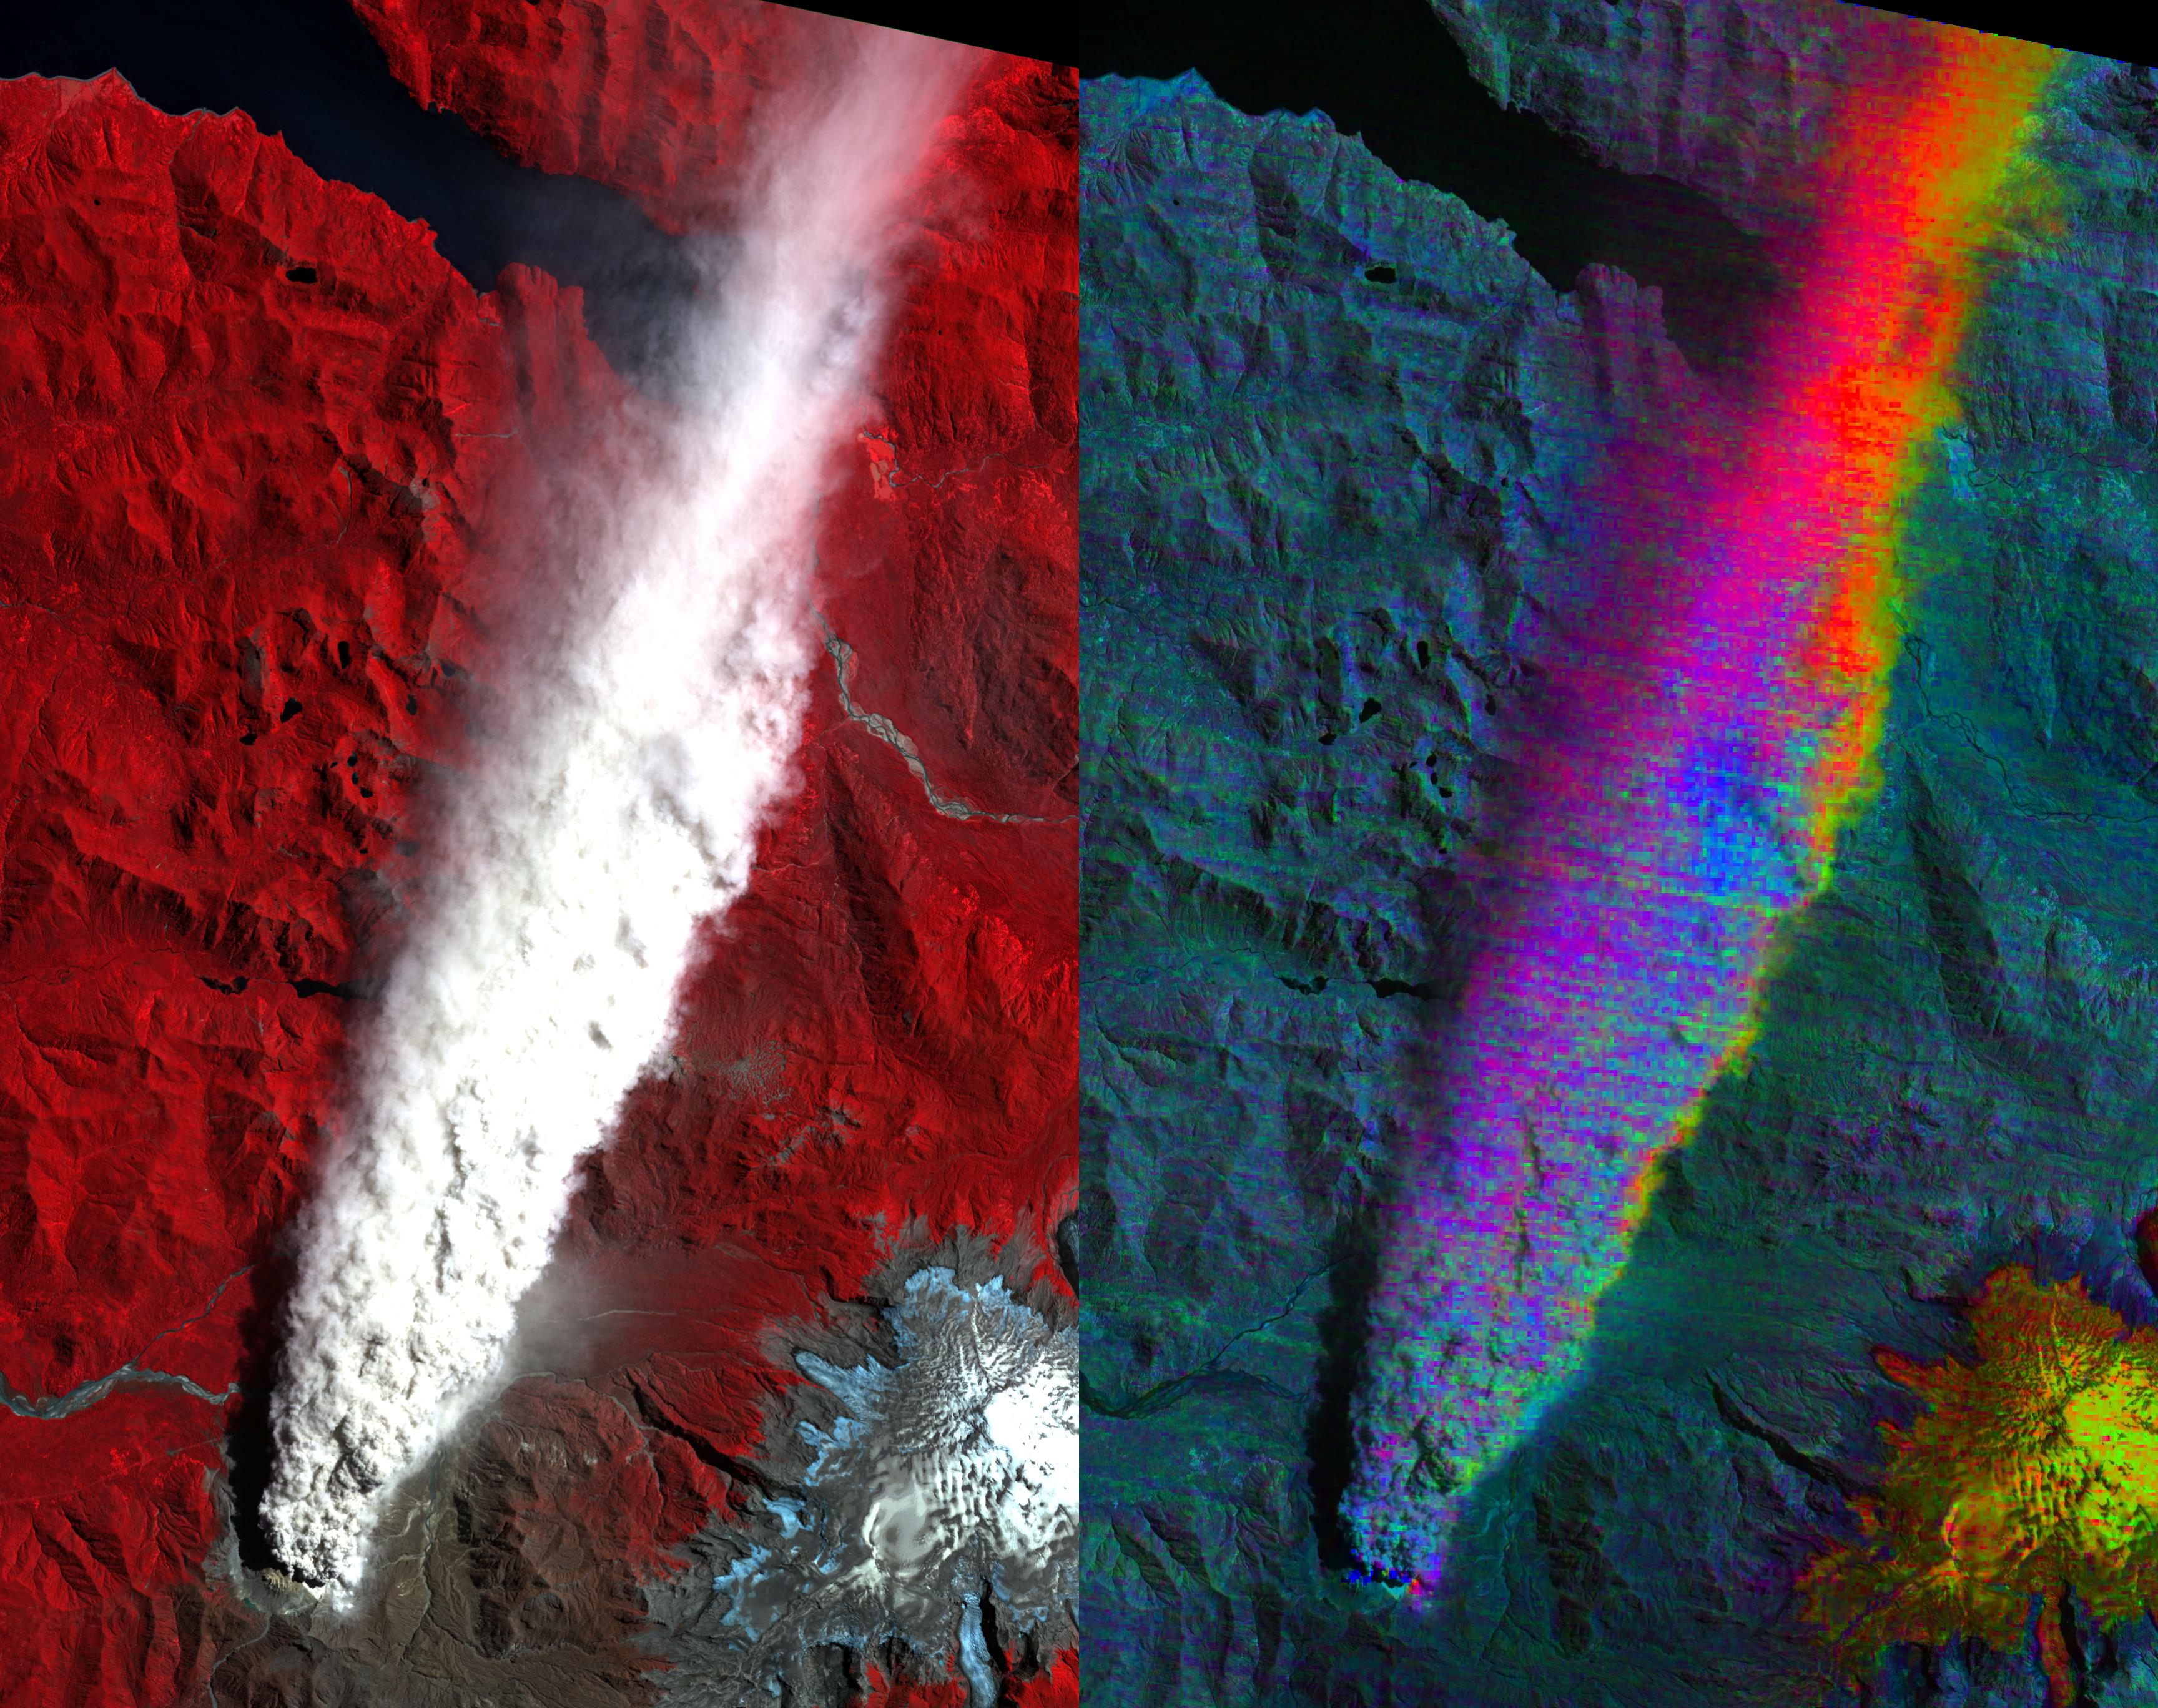

Volcano Chaiten, Chile

Chaiten Volcano, Chile continues to erupt after first exploding in May 2008 following about 9,000 years of inactivity. The left image is the visible-near infrared composite, with vegetation in red. You can clearly see the extent of the plume. The right image is a color stretch of the multispectral thermal infrared bands: red is ash-rich, yellow/orange is sulfur dioxide gas, and blue is water-rich. Only the edges and distal portions of the plume, where it’s more transparent, show ash or SO2.

The image was acquired January 19, 2009, covers an area of 20.5 x 41 km, and is located near 42.8 degrees south latitude, 72.6 degrees west longitude.

With its 14 spectral bands from the visible to the thermal infrared wavelength region and its high spatial resolution of 15 to 90 meters (about 50 to 300 feet), ASTER images Earth to map and monitor the changing surface of our planet. ASTER is one of five Earth-observing instruments launched December 18, 1999, on NASA’s Terra satellite. The instrument was built by Japan’s Ministry of Economy, Trade and Industry. A joint U.S./Japan science team is responsible for validation and calibration of the instrument and the data products.

The broad spectral coverage and high spectral resolution of ASTER provides scientists in numerous disciplines with critical information for surface mapping and monitoring of dynamic conditions and temporal change. Example applications are: monitoring glacial advances and retreats; monitoring potentially active volcanoes; identifying crop stress; determining cloud morphology and physical properties; wetlands evaluation; thermal pollution monitoring; coral reef degradation; surface temperature mapping of soils and geology; and measuring surface heat balance.

The U.S. science team is located at NASA’s Jet Propulsion Laboratory, Pasadena, Calif. The Terra mission is part of NASA’s Science Mission Directorate.

Credit: NASA/GSFC/METI/ERSDAC/JAROS, and U.S./Japan ASTER Science Team